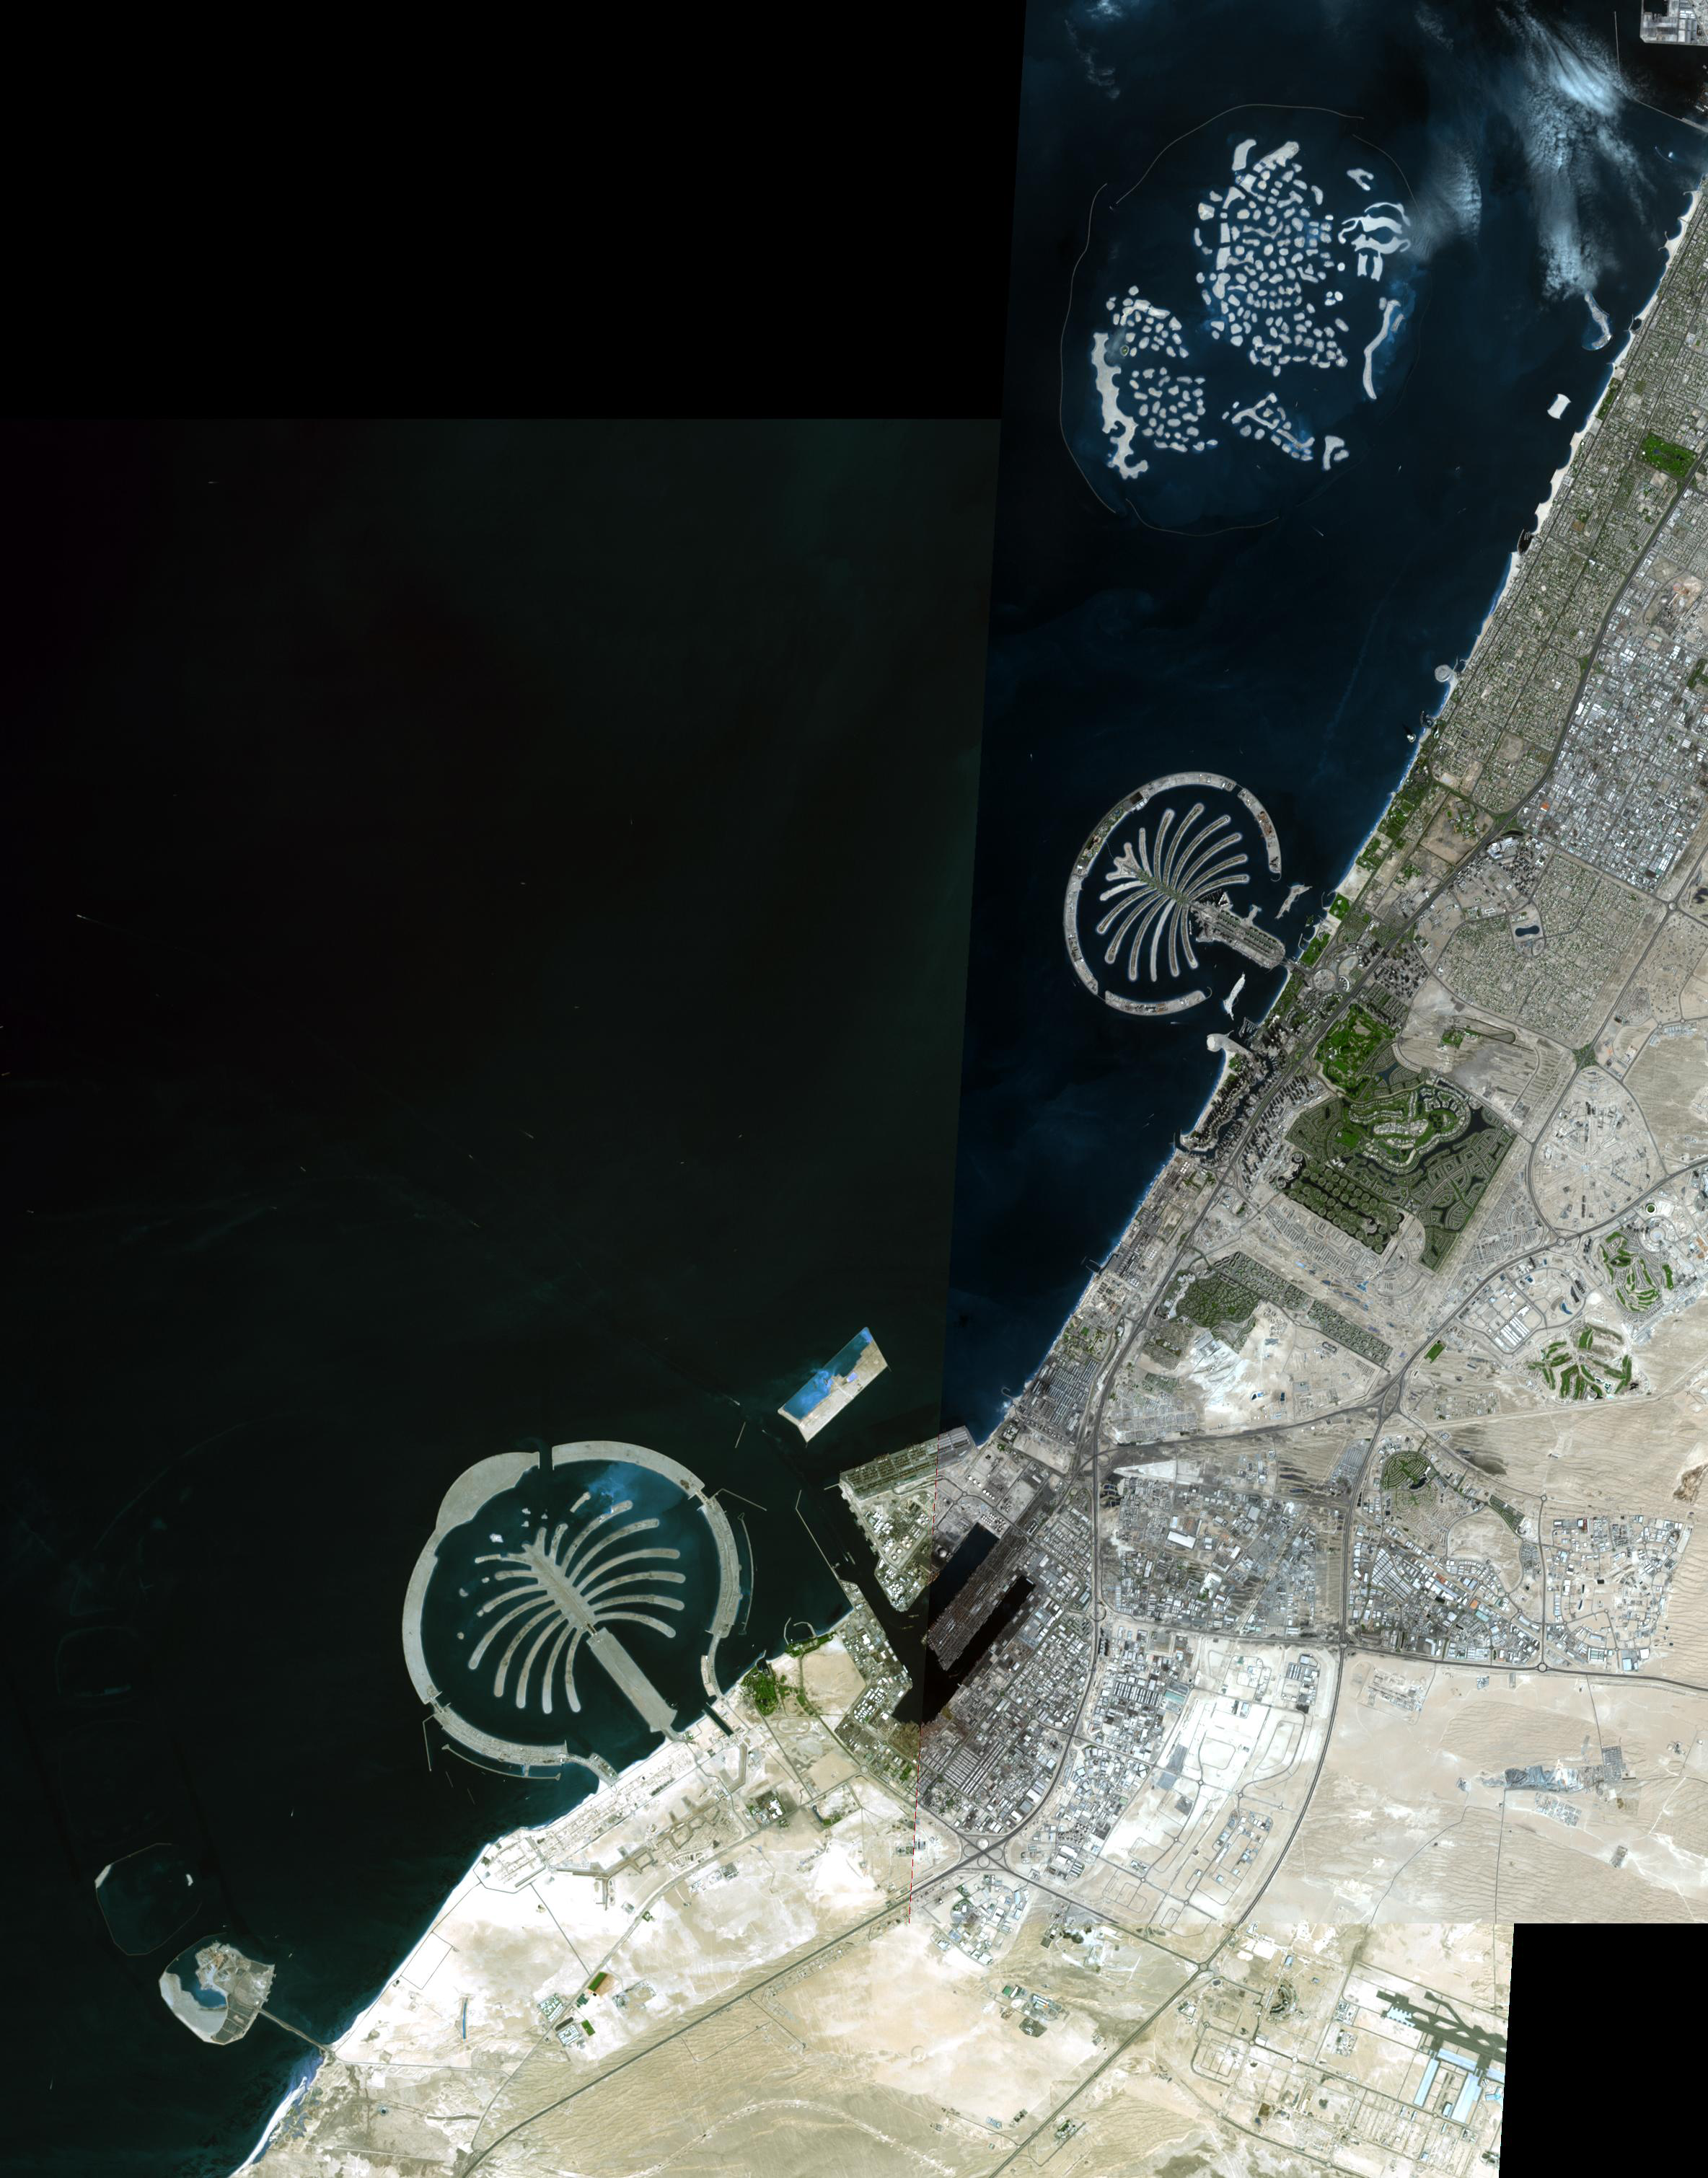

Palm Islands, Dubai, UAE

The Palm Islands are artificial islands in Dubai, United Arab emirates on which major commercial and residential structures are being built. Palm Jumeirah was the first completed, followed by Palm Jebel Ali. The third, Palm Deira, is still under development. All together the three islands will add 520 km of beaches to the city of Dubai. To the north is The World, an archipelago of 300 islands constructed in the shape of the world map. Each island is individually for sale, and over two-thirds have been sold for residential and commercial use.

The image is a mosaic of two scenes, acquired November 17 and December 10, 2008. They cover an area of 16.6 x 21.2 km, and are located near 25.1 degrees north latitude, 55.4 east longitude.

With its 14 spectral bands from the visible to the thermal infrared wavelength region and its high spatial resolution of 15 to 90 meters (about 50 to 300 feet), ASTER images Earth to map and monitor the changing surface of our planet. ASTER is one of five Earth-observing instruments launched December 18, 1999, on NASA’s Terra satellite. The instrument was built by Japan’s Ministry of Economy, Trade and Industry. A joint U.S./Japan science team is responsible for validation and calibration of the instrument and the data products.

The broad spectral coverage and high spectral resolution of ASTER provides scientists in numerous disciplines with critical information for surface mapping and monitoring of dynamic conditions and temporal change. Example applications are: monitoring glacial advances and retreats; monitoring potentially active volcanoes; identifying crop stress; determining cloud morphology and physical properties; wetlands evaluation; thermal pollution monitoring; coral reef degradation; surface temperature mapping of soils and geology; and measuring surface heat balance.

The U.S. science team is located at NASA’s Jet Propulsion Laboratory, Pasadena, Calif. The Terra mission is part of NASA’s Science Mission Directorate.

Credit: NASA/GSFC/METI/ERSDAC/JAROS, and U.S./Japan ASTER Science Team